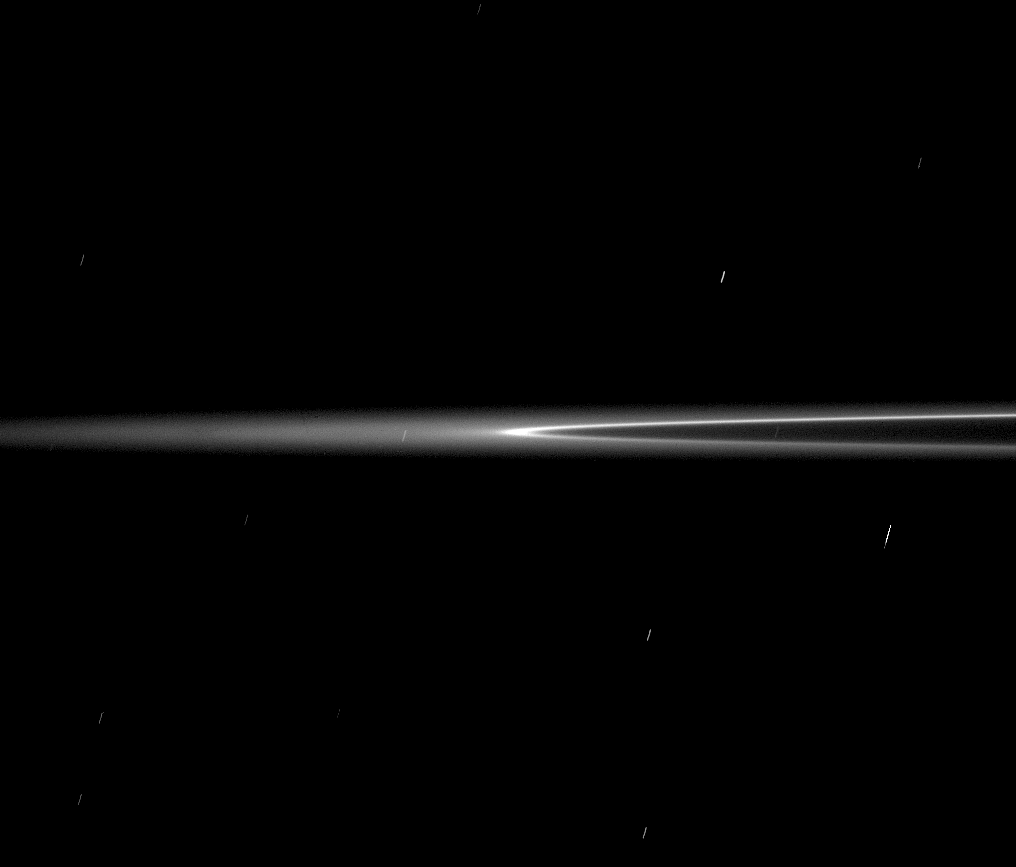

Arc in Motion

The bright arc of material in Saturn’s G ring is seen here as it rounds the ring’s edge, or ansa. The ring arc orbits Saturn along the inner edge of the G ring.

Cassini spacecraft scientists think the arc contains a population of relatively large, icy particles held in place by a gravitational an orbital resonance with the moon Mimas. Micrometeoroids collide with the large particles, releasing smaller, dust-sized particles that brighten the arc. The plasma in the giant planet’s magnetic field sweeps through this arc continually, dragging out the fine particles and creating the G ring. The ring arc orbits Saturn along the inner edge of the G ring.

The diffuse glow at left shows the extended nature of this faint ring.

The ring moved against the background stars during this exposure, creating the star trails seen here.

The view looks toward the sunlit side of the rings from less than a degree below the ringplane.

The upper, brighter ring section is the one closer to Cassini. Here, the ring arc is coming toward Cassini and moving toward right as it rounds the ansa.

The image was taken in visible light with the Cassini spacecraft narrow-angle camera on Aug. 22, 2008. The view was acquired at a distance of approximately 1.2 million kilometers (740,000 miles) from Saturn and at a Sun-Saturn-spacecraft, or phase, angle of 13 degrees. Image scale is 7 kilometers (4 miles) per pixel in the radial, or outward-from-Saturn, direction.

The Cassini-Huygens mission is a cooperative project of NASA, the European Space Agency and the Italian Space Agency. The Jet Propulsion Laboratory, a division of the California Institute of Technology in Pasadena, manages the mission for NASA’s Science Mission Directorate, Washington, D.C. The Cassini orbiter and its two onboard cameras were designed, developed and assembled at JPL. The imaging operations center is based at the Space Science Institute in Boulder, Colo.

Credit: NASA/JPL/Space Science Institute